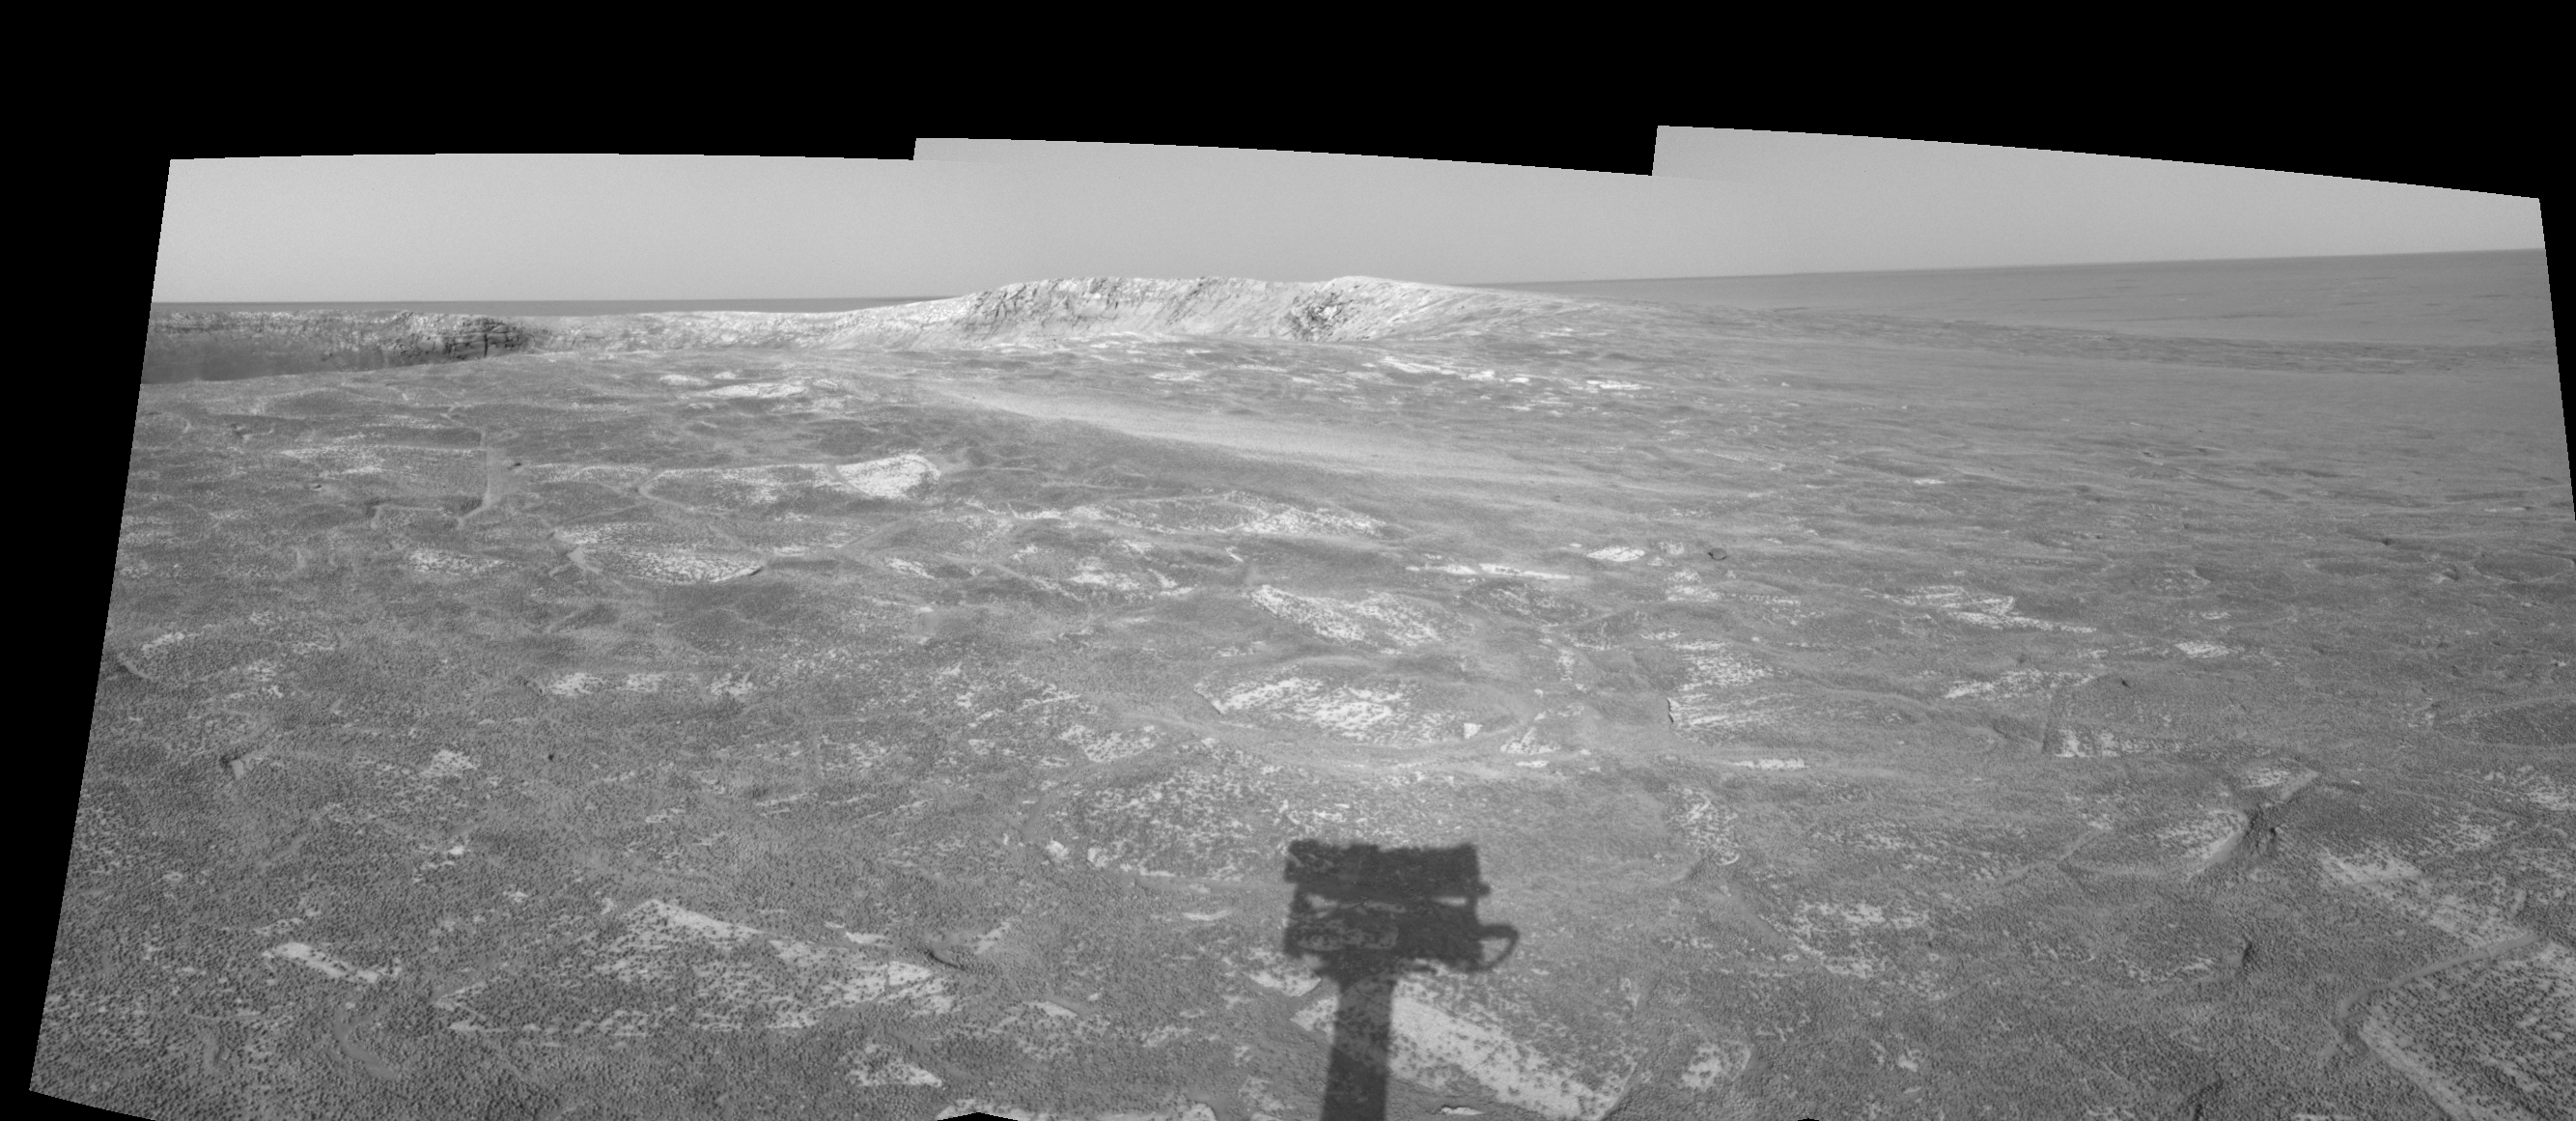

Looking at ‘Endurance’ on Sol 108 (right eye)

This right eye in a stereo pair of views presented in a cylindrical-perspective projection was created from three navigation camera frames that NASA’s Mars Exploration Rover Opportunity acquired at about 4:05 p.m., local solar time on Mars, on sol 108, May 13, 2004. Opportunity is sitting along the rim of “Endurance Crater.” NASA has not yet determined whether Opportunity will venture inside the crater, which is about 130 meters (about 430 feet) in diameter.

See PIA059061 for 3-D view and PIA05962 for left eye view of this right eye cylindrical-perspective projection.

Credit: NASA/JPL